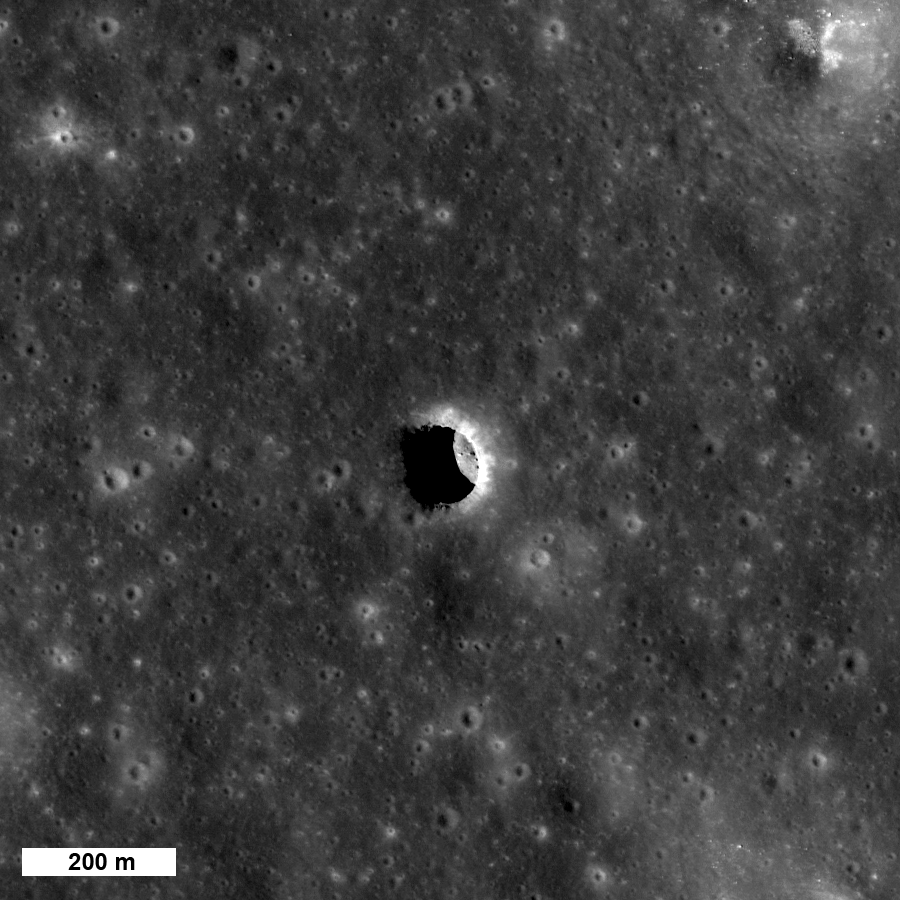

How Common are Mare Pit Craters?

One of three large pit craters so far found on the Moon — do these pits provide access to open lava tubes? Image is 1170 meters wide, or 3838 feet, LROC NAC M106662246R.

The Kaguya team discovered three mare pit craters, all about 100 meters in diameter. Since the Kaguya Terrain Camera had a pixel scale of about 10 meters they could not definitively identify pit craters much smaller than 100 meters. This raises a key question – are there smaller pit craters to be found? The answer is most likely yes. The LROC team is searching images that are already on the ground and is targeting areas around pits for more coverage. To date, we have about ten candidate pits awaiting confirmation.

NASA’s Goddard Space Flight Center built and manages the mission for the Exploration Systems Mission Directorate at NASA Headquarters in Washington. The Lunar Reconnaissance Orbiter Camera was designed to acquire data for landing site certification and to conduct polar illumination studies and global mapping. Operated by Arizona State University, LROC consists of a pair of narrow-angle cameras (NAC) and a single wide-angle camera (WAC). The mission is expected to return over 70 terabytes of image data.

Credit: NASA/GSFC/Arizona State University